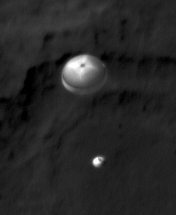

Curiosity Spotted on Parachute by Orbiter

NASA’s Curiosity rover and its parachute were spotted by NASA’s Mars Reconnaissance Orbiter as Curiosity descended to the surface on Aug. 5 PDT (Aug. 6 EDT). The High-Resolution Imaging Science Experiment (HiRISE) camera captured this image of Curiosity while the orbiter was listening to transmissions from the rover. Curiosity and its parachute are in the center of the white box; the inset image is a cutout of the rover stretched to avoid saturation. The rover is descending toward the etched plains just north of the sand dunes that fringe “Mt. Sharp.” From the perspective of the orbiter, the parachute and Curiosity are flying at an angle relative to the surface, so the landing site does not appear directly below the rover.

The parachute appears fully inflated and performing perfectly. Details in the parachute, such as the band gap at the edges and the central hole, are clearly seen. The cords connecting the parachute to the back shell cannot be seen, although they were seen in the image of NASA’s Phoenix lander descending, perhaps due to the difference in lighting angles. The bright spot on the back shell containing Curiosity might be a specular reflection off of a shiny area. Curiosity was released from the back shell sometime after this image was acquired.

This view is one product from an observation made by HiRISE targeted to the expected location of Curiosity about one minute prior to landing. It was captured in HiRISE CCD RED1, near the eastern edge of the swath width (there is a RED0 at the very edge). This means that the rover was a bit further east or downrange than predicted.

The image scale is 13.2 inches (33.6 centimeters) per pixel.

HiRISE is one of six instruments on NASA’s Mars Reconnaissance Orbiter. The University of Arizona, Tucson, operates the orbiter’s HiRISE camera, which was built by Ball Aerospace & Technologies Corp., Boulder, Colo. NASA’s Jet Propulsion Laboratory, a division of the California Institute of Technology in Pasadena, manages the Mars Reconnaissance Orbiter Project for NASA’s Science Mission Directorate, Washington. Lockheed Martin Space Systems, Denver, built the spacecraft.

Credit: NASA/JPL-Caltech/Univ. of Arizona